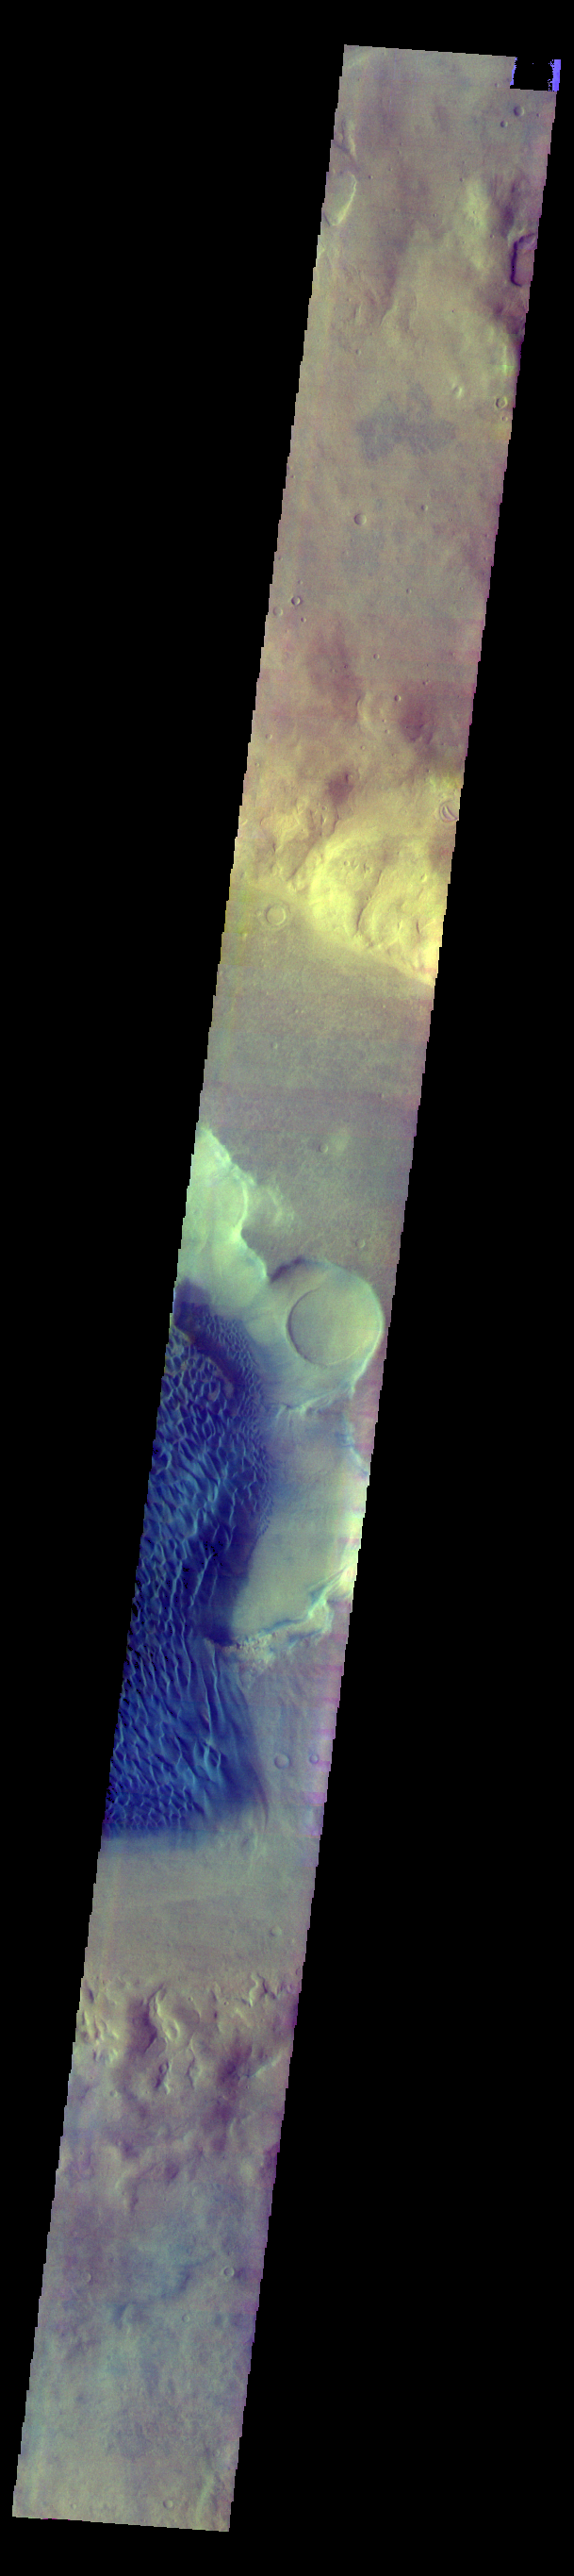

Rabe Crater – False Color

The THEMIS VIS camera contains 5 filters. The data from different filters can be combined in multiple ways to create a false color image. These false color images may reveal subtle variations of the surface not easily identified in a single band image. Today’s false color image shows part of the floor of Rabe Crater, including part of the dune field. Rabe Crater is located in Noachis Terra.

Credit: NASA/JPL-Caltech/ASU